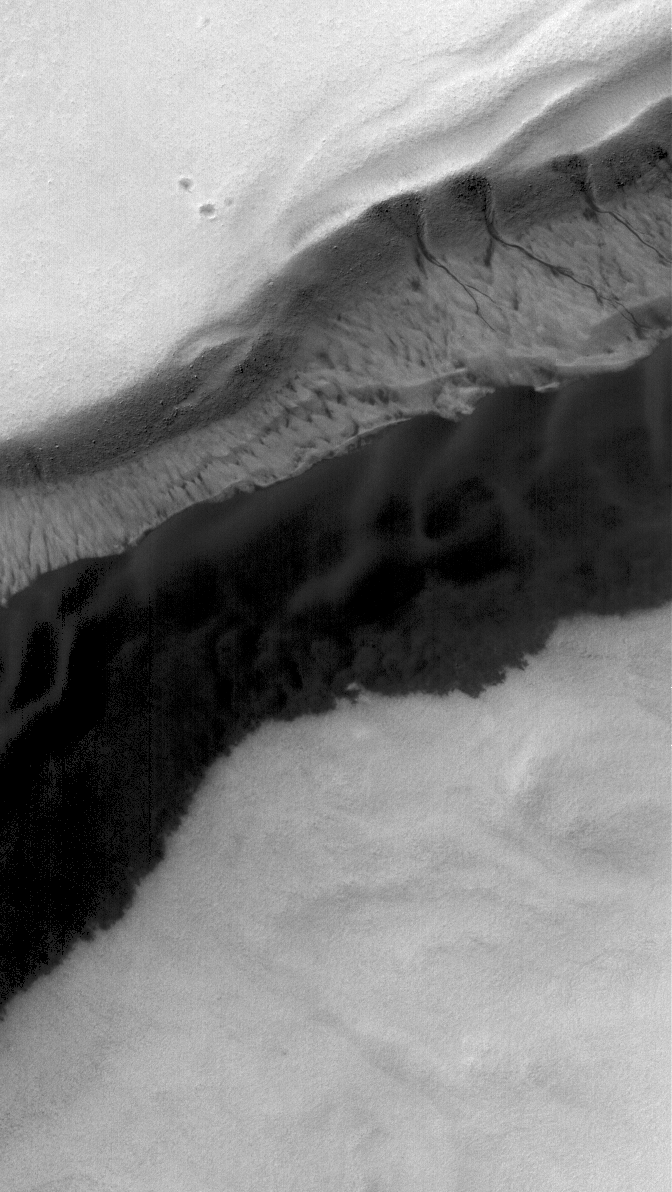

Polar Pit

9 December 2005
This Mars Global Surveyor (MGS) Mars Orbiter Camera (MOC) image shows the gullied wall of a pit in the south polar region of Mars. The dark area is a patch of windblown and wind-eroded sand.

Location near: 71.4°S, 357.7°W
Image width: width: ~3 km (~1.9 mi)
Illumination from: upper left
Season: Southern Summer

Credit: NASA/JPL/Malin Space Science Systems